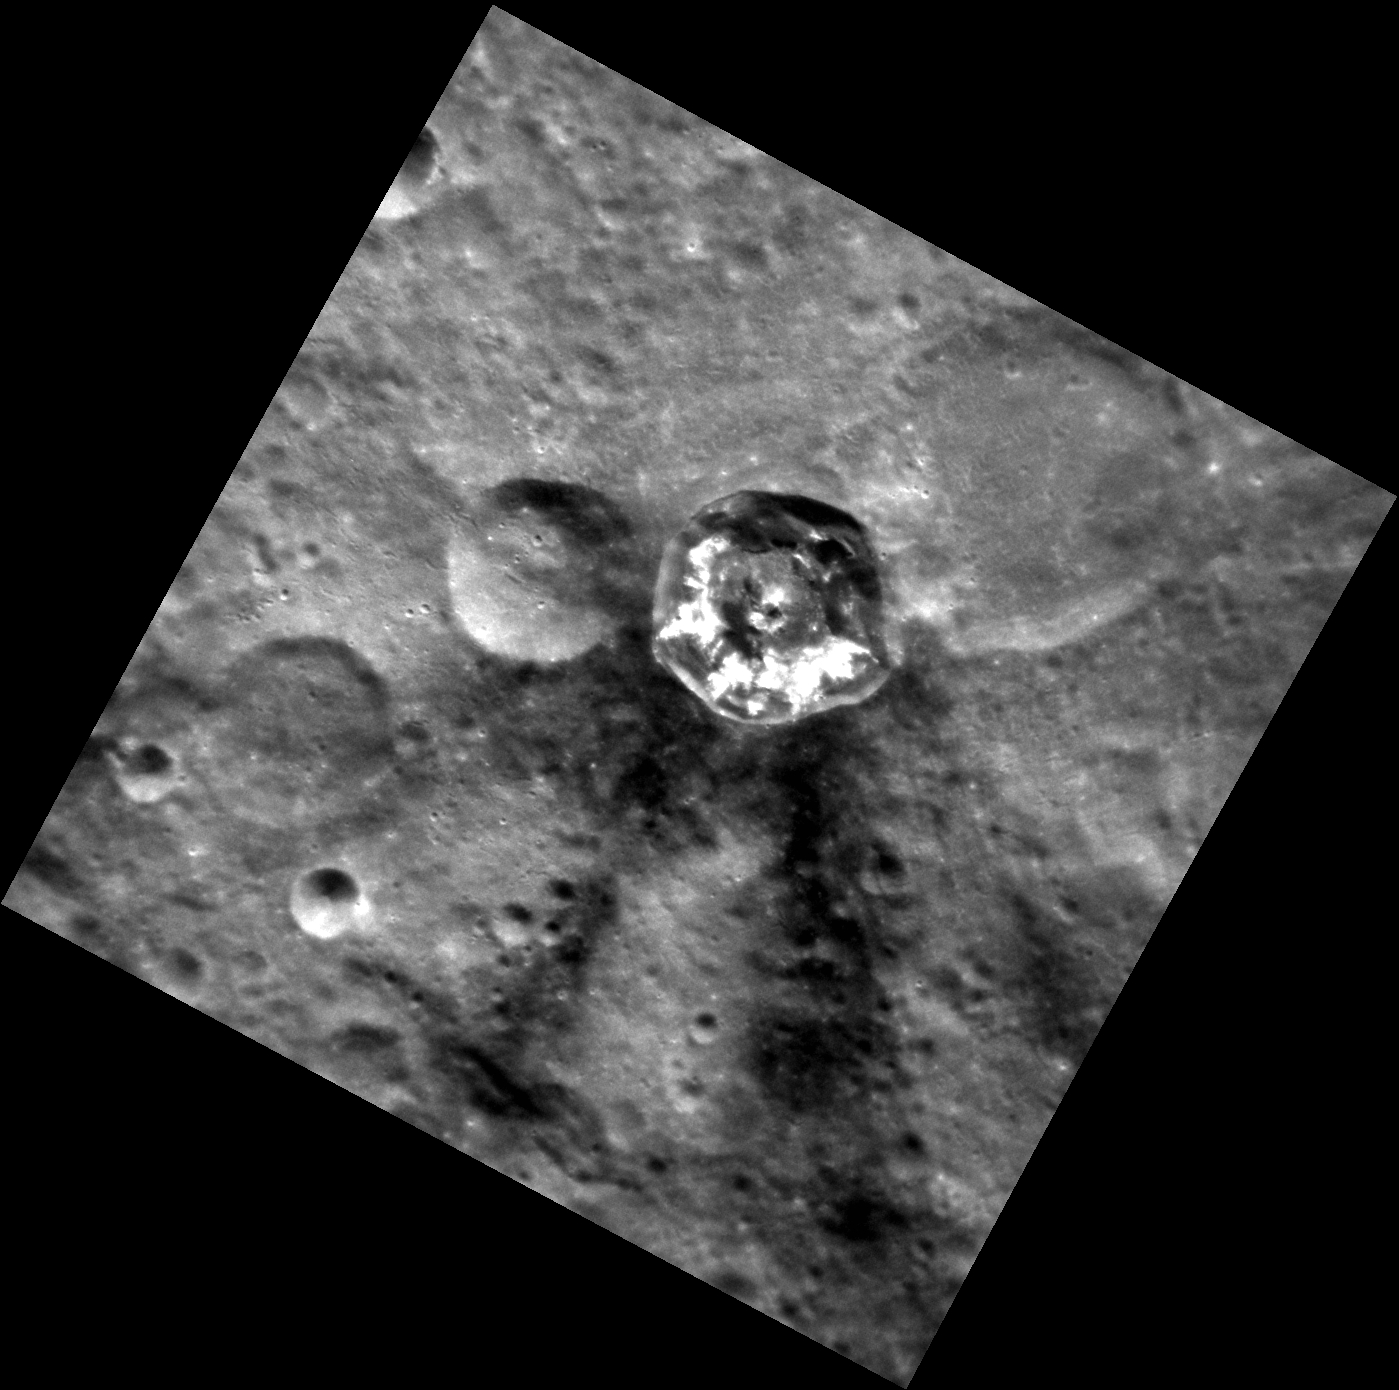

Dark Side of the Force

The crater Matabei, shown here, exhibits a dark ray system projecting from one side of the crater. Rays emanating from only certain sides of the crater can be due to an impactor that came in at a grazing angle, such as seen for the craters Hovnatanian and Qi Baishi. However dark rays like these can also indicate an irregular distribution of dark material below the surface. The dark rays are likely sub-surface material that was excavated and ejected out during the initial impact. It is also interesting to note the extensive hollows, identifiable as the bright regions in the southern half of the crater.

This image was acquired as a high-resolution targeted observation. Targeted observations are images of a small area on Mercury’s surface at resolutions much higher than the 200-meter/pixel morphology base map. It is not possible to cover all of Mercury’s surface at this high resolution, but typically several areas of high scientific interest are imaged in this mode each week.

Date acquired: August 30, 2011
Image Mission Elapsed Time (MET): 223185654
Image ID: 695876
Instrument: Narrow Angle Camera (NAC) of the Mercury Dual Imaging System (MDIS)
Center Latitude: -40.07°
Center Longitude: 345.8° E
Resolution: 98 meters/pixel
Scale: Matabei is 24 km. in diameter (15 mi.)
Incidence Angle: 42.4°
Emission Angle: 6.4°
Phase Angle: 46.6°

The MESSENGER spacecraft is the first ever to orbit the planet Mercury, and the spacecraft’s seven scientific instruments and radio science investigation are unraveling the history and evolution of the Solar System’s innermost planet. MESSENGER acquired over 150,000 images and extensive other data sets. MESSENGER is capable of continuing orbital operations until early 2015.

For information regarding the use of images, see the MESSENGER image use policy.

Credit: NASA/Johns Hopkins University Applied Physics Laboratory/Carnegie Institution of Washington